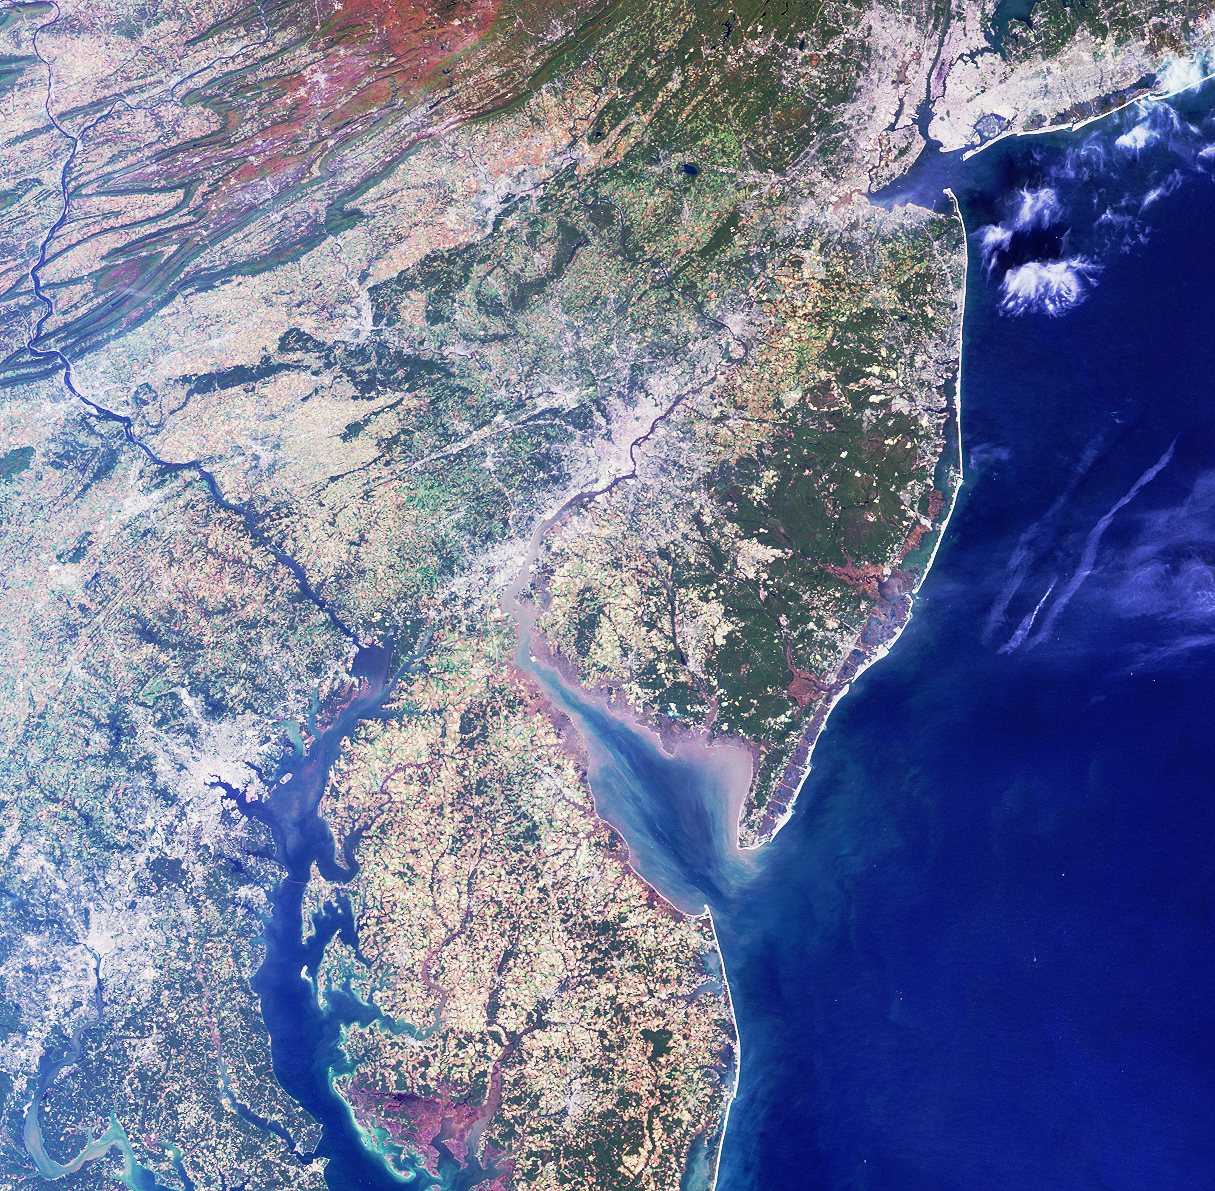

A Spaceborne Perspective on the Red, White, and Blue

Philadelphia, where the Declaration of Independence was signed 225 years ago on July 4, 1776, lies in the center of this image from NASA’s Multi-angle Imaging SpectroRadiometer (MISR). This true-color view of the northeastern United States, taken from the instrument’s nadir, or downward-looking, camera includes a fitting display of the reddish colors of soils, grayish-whites of urban areas and clouds, and blue hues of water.

Larger cities, including New York, Newark, Philadelphia, Wilmington, Baltimore and Washington D.C., are visible from upper right to lower left. The bright sands of the New Jersey shoreline and a pattern of highly reflective roads and bridges extend northward along the coast from Delaware Bay. A popular tourist destination for those wanting to avoid the crowds and main roads is the Coastal Heritage Trail, a 440-kilometer collection of historic and other points of interest developed by the National Park Service and the state of New Jersey.

A portion of Pennsylvania’s Appalachian Mountains are captured in the upper left corner. The effects of folding and erosion on these ancient, mostly sedimentary deposits are visible, and the reddish colors indicate ironstone and iron-rich sandstone. The southeast-flowing Susquehanna River cuts transversely across these folded formations toward the Chesapeake Bay in Havre de Grace, Maryland, where it provides 50 percent of all the freshwater entering the great estuary. The waters of the Susquehanna originate at Otsego Lake in New York and meander along 700 kilometers until reaching Chesapeake Bay and the sea.

This image was acquired on October 11, 2000, during Terra orbit 4344. It covers an area 334 kilometers x 328 kilometers. North is at the top.

MISR was built and is managed by NASA’s Jet Propulsion Laboratory, Pasadena, CA, for NASA’s Office of Earth Science, Washington, DC. The Terra satellite is managed by NASA’s Goddard Space Flight Center, Greenbelt, MD. JPL is a division of the California Institute of Technology.

Credit: NASA/GSFC/LaRC/JPL, MISR Team